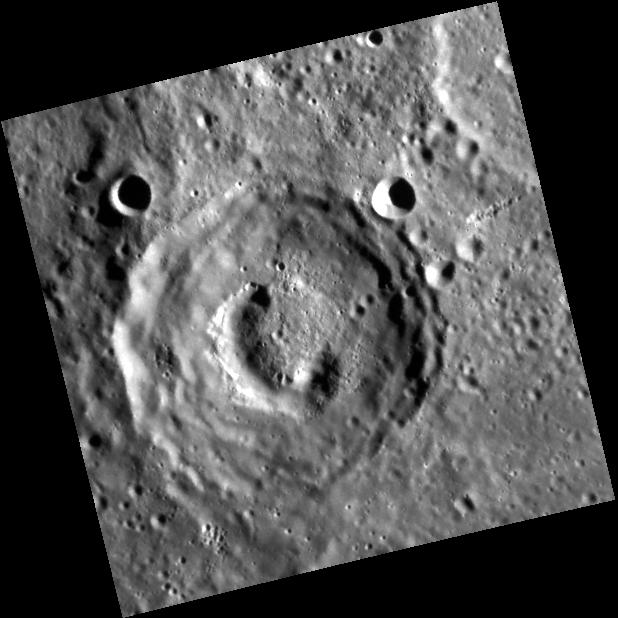

Pit, No Pendulum

This image from MESSENGER’s orbit around Mercury shows the pit-floor crater Beckett. Beckett is a 53-km diameter impact crater that was viewed during MESSENGER’s first flyby of the planet, and an image collected then revealed the curved pit on Beckett’s floor. The new image shown here has higher spatial resolution, allowing finer details of the pit’s interior to be discerned.

This image was acquired as part of MDIS’s high-resolution surface morphology base map. The surface morphology base map will cover more than 90% of Mercury’s surface with an average resolution of 250 meters/pixel (0.16 miles/pixel or 820 feet/pixel). Images acquired for the surface morphology base map typically have off-vertical Sun angles (i.e., high incidence angles) and visible shadows so as to reveal clearly the topographic form of geologic features.

The MESSENGER spacecraft is the first ever to orbit the planet Mercury, and the spacecraft’s seven scientific instruments and radio science investigation are unraveling the history and evolution of the Solar System’s innermost planet. Visit the Why Mercury? section of this website to learn more about the key science questions that the MESSENGER mission is addressing. During the one-year primary mission, MDIS is scheduled to acquire more than 75,000 images in support of MESSENGER’s science goals.

Date acquired: June 12, 2011
Image Mission Elapsed Time (MET): 216331093
Image ID: 368347
Instrument: Narrow Angle Camera (NAC) of the Mercury Dual Imaging System (MDIS)
Center Latitude: -40.08°
Center Longitude: 111.5° E
Resolution: 186 meters/pixel
Scale:The edges of this image are about 93 km (58 mi.) long.
Incidence Angle: 73.8°
Emission Angle: 2.8°
Phase Angle: 76.6°

These images are from MESSENGER, a NASA Discovery mission to conduct the first orbital study of the innermost planet, Mercury. For information regarding the use of images, see the MESSENGER image use policy.

Credit: NASA/Johns Hopkins University Applied Physics Laboratory/Carnegie Institution of Washington